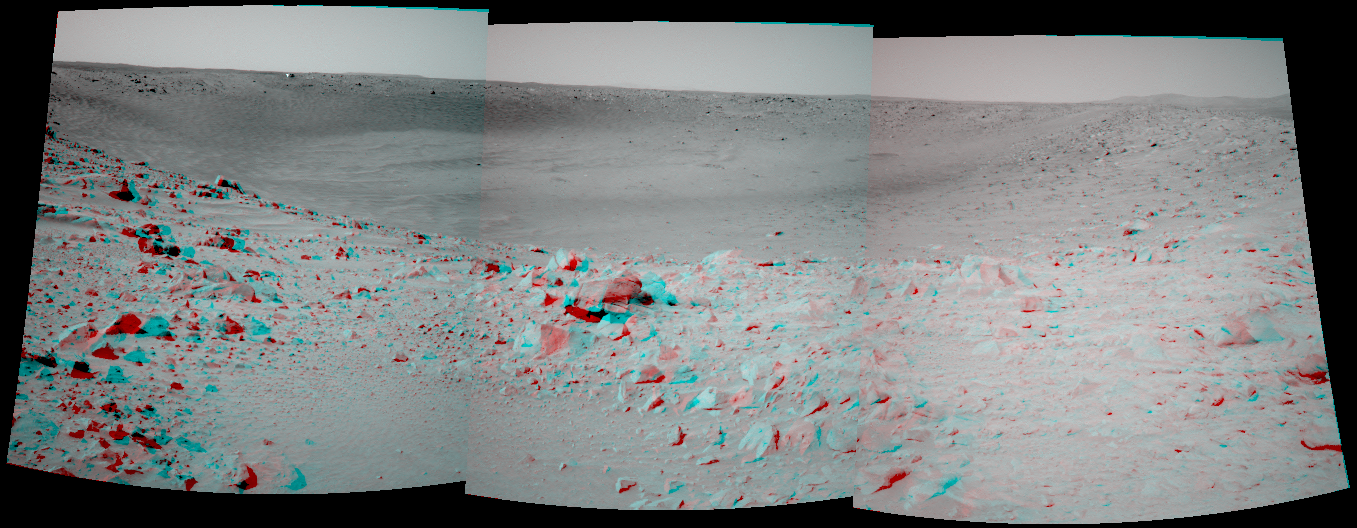

‘Bonneville’ in 3-D!

The Mars Exploration Rover Spirit took this 3-D navigation camera mosaic of the crater called “Bonneville” after driving approximately 13 meters (42.7 feet) to get a better vantage point. Spirit’s current position is close enough to the edge to see the interior of the crater, but high enough and far enough back to get a view of all of the walls. Because scientists and rover controllers are so pleased with this location, they will stay here for at least two more martian days, or sols, to take high resolution panoramic camera images of “Bonneville” in its entirety. Just above the far crater rim, on the left side, is the rover’s heatshield, which is visible as a tiny reflective speck.

Credit: NASA/JPL